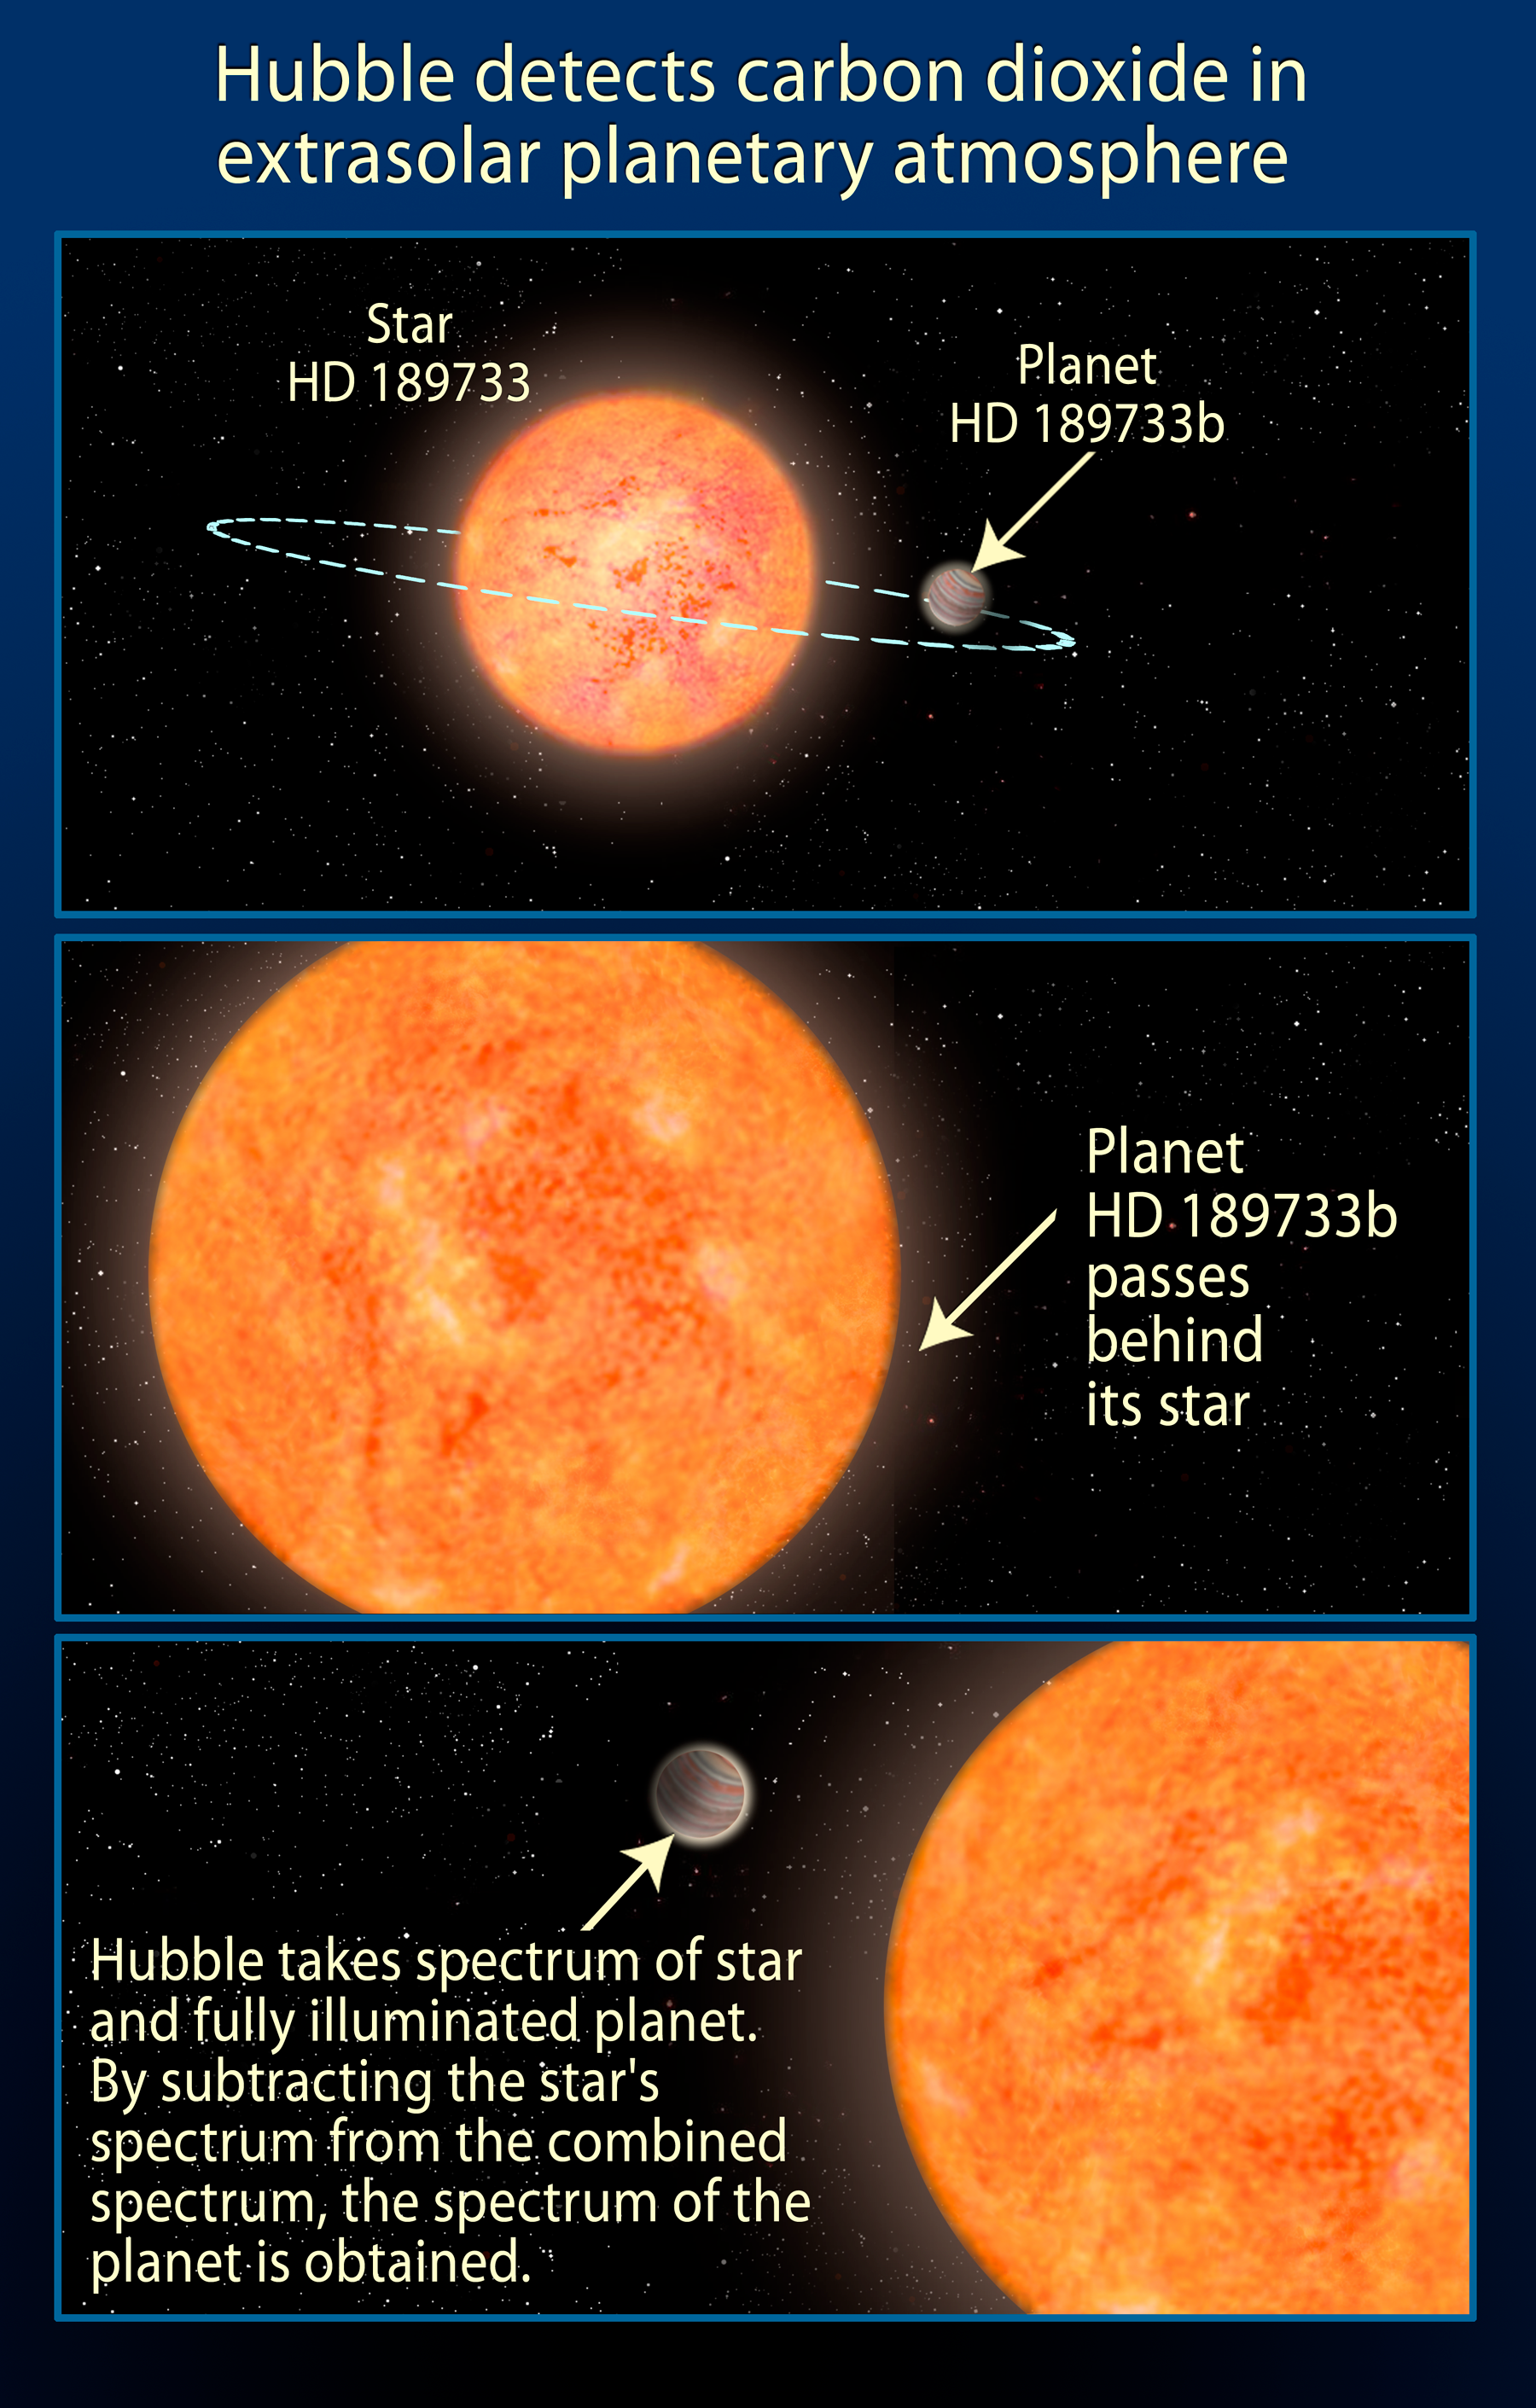

Illustration of Exoplanet Orbiting the Star HD 189733

This illustration shows the Jupiter-sized planet HD 189733b and its parent star. Hubble takes a spectrum of the star HD 189733 and the fully illuminated planet. By subtracting the star's spectrum from the combined spectrum, the spectrum of the planet is obtained. Astronomers now confirm that the planet has an atmosphere containing carbon dioxide. Life as we know it does not exist there, however, because it is just too hot.

Credit: NASA, ESA, and A. Feild (STScI)